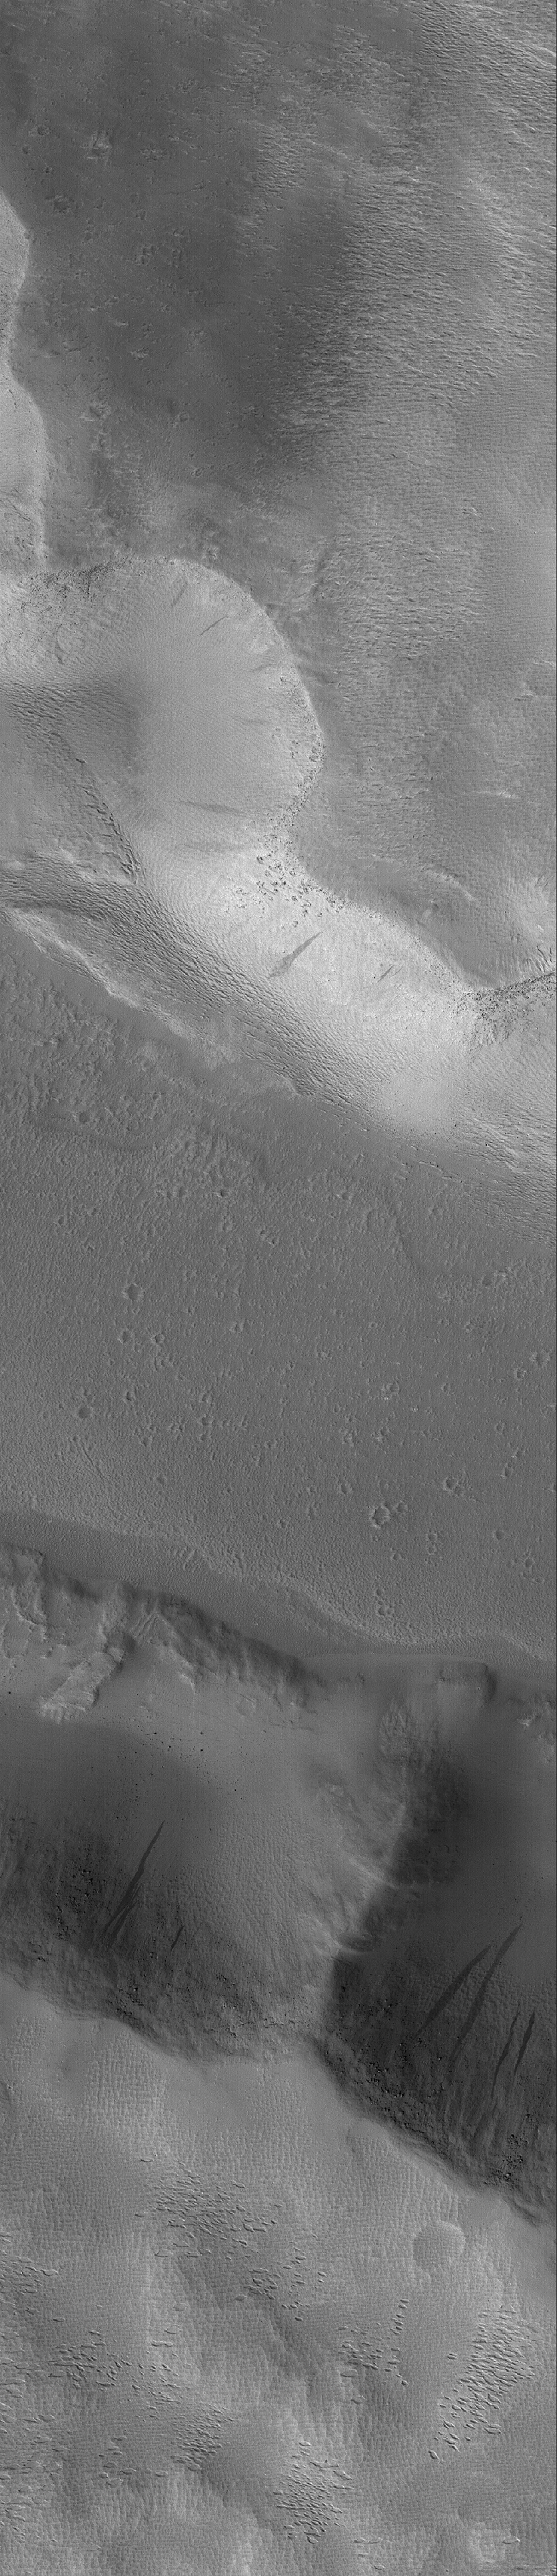

Valley Crossing

24 August 2005
This Mars Global Surveyor (MGS) Mars Orbiter Camera (MOC) image shows the walls and floor of a valley in the western Memnonia region of Mars. The finely-textured ridges and pits found on the valley walls and upland outside of the valley were formed by wind erosion.

Location near: 487.5°S, 155.8°W
Image width: width: ~3 km (~1.9 mi)
Illumination from: lower left
Season: Southern Spring

Credit: NASA/JPL/Malin Space Science Systems